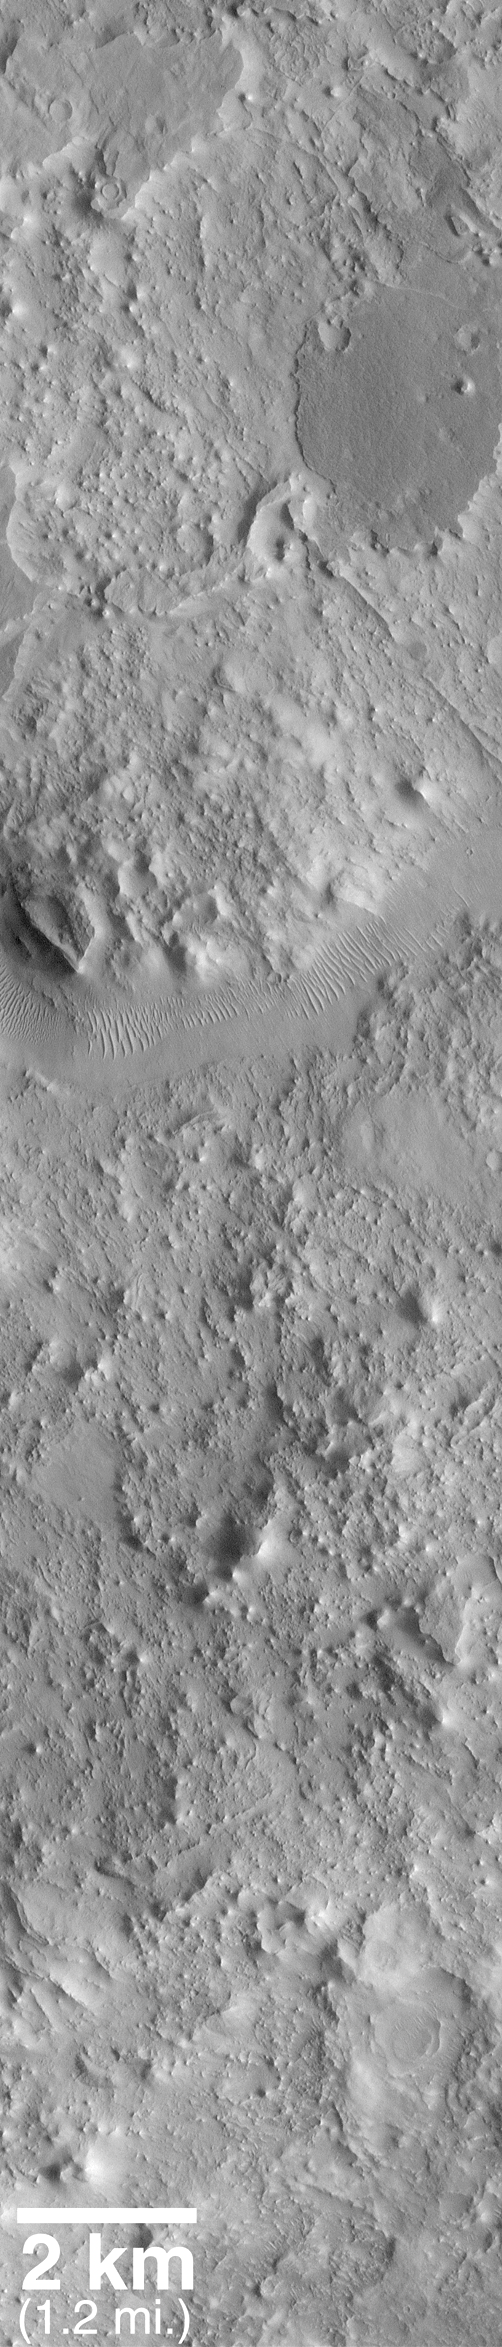

Eroded, Layered Cratered Highlands of Eastern Arabia Terra

MOC2_129a

and

MOC2_129b

Mars Orbiter Camera (MOC) narrow angle images provide high resolution views of the Martian surface that rival the quality of aerial photographs used to study the geology of Earth. Over the past year and a half, MOC images have helped to highlight the fact that much of the almost Moon-like heavily cratered terrains of Mars consist of layered materials.

Eastern Arabia Terra is a region that was known from the Viking orbiter missions(1976-1980) to show vast tracts of eroded terrain. The image on the left, above, shows a regional view from Viking. Eastern Arabia is distinct for its rough-textured cratered terrain, and for the presence of the ancient, perhaps water-carved valley, Auqakuh Vallis. The center image (above) includes a high-resolution view from the Viking 1 orbiter, with a more recent image from the Mars Global Surveyor (MGS) MOC shown as an inset.

The third image (above, right) is a MOC high resolution view that shows a portion of the ancient Auqakuh Vallis (just above center) and many eroded remnants of the ancient cratered terrain. The MOC image reveals dunes on the floor of Auqakuh Vallis, and shows a plethora of small, straight and curved ridges running across the terrain. The geological term for these ridges is “dike.” Dikes most commonly form on Earth in volcanic terrain, when molten rock (magma) is injected into a crack in the subsurface. The magma cools, hardens, and later erosion removes the surrounding rock to leave behind the more resistant volcanic rock as a ridge. Shiprock in the northwest corner of New Mexico, U.S.A., is an example of a place on Earth where dike ridges are found. This MOC image is one of many that are being examined by the MOC Science Team in order to decipher the ancient geological history of the red planet.

Malin Space Science Systems and the California Institute of Technology built the MOC using spare hardware from the Mars Observer mission. MSSS operates the camera from its facilities in San Diego, CA. The Jet Propulsion Laboratory’s Mars Surveyor Operations Project operates the Mars Global Surveyor spacecraft with its industrial partner, Lockheed Martin Astronautics, from facilities in Pasadena, CA and Denver, CO.

Credit: NASA/JPL/MSSS